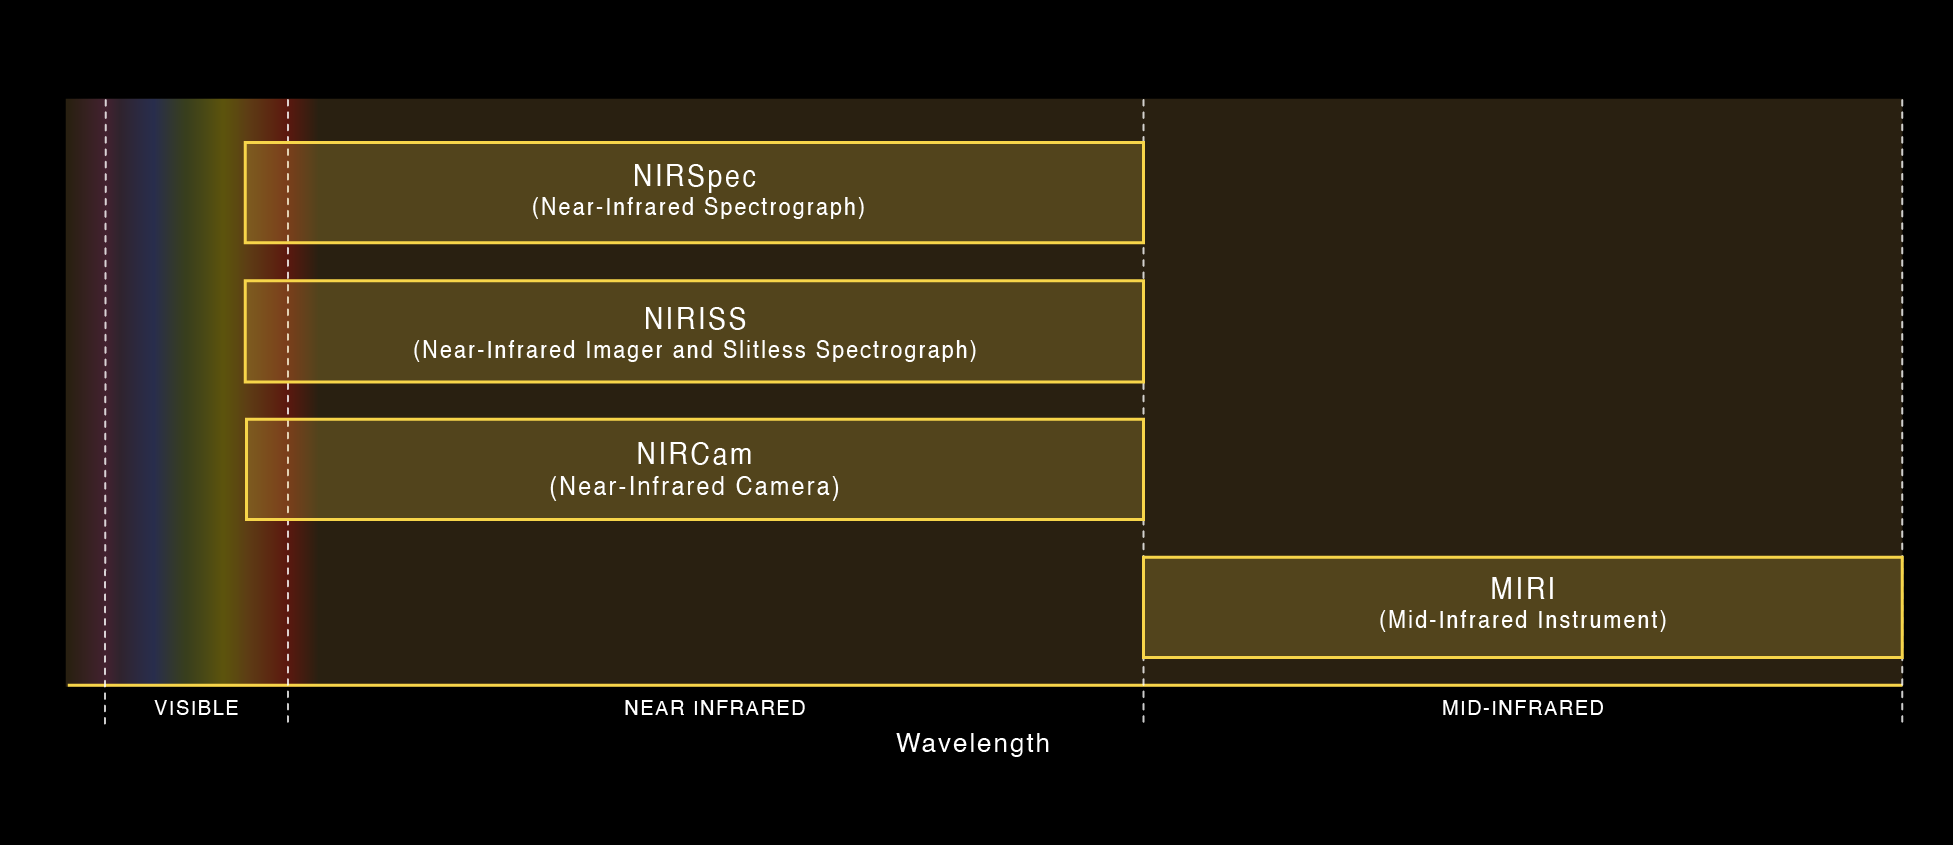

Webb’s Instrument Wavelength Coverage

Webb's four science instruments are sensitive to a range of red and infrared wavelengths. NIRCam, NIRSpec, and NIRISS all observe visible red to near-infrared light, while MIRI observes longer-wavelength mid-infrared light.

Credit: Image: NASA, ESA, CSA, STScI